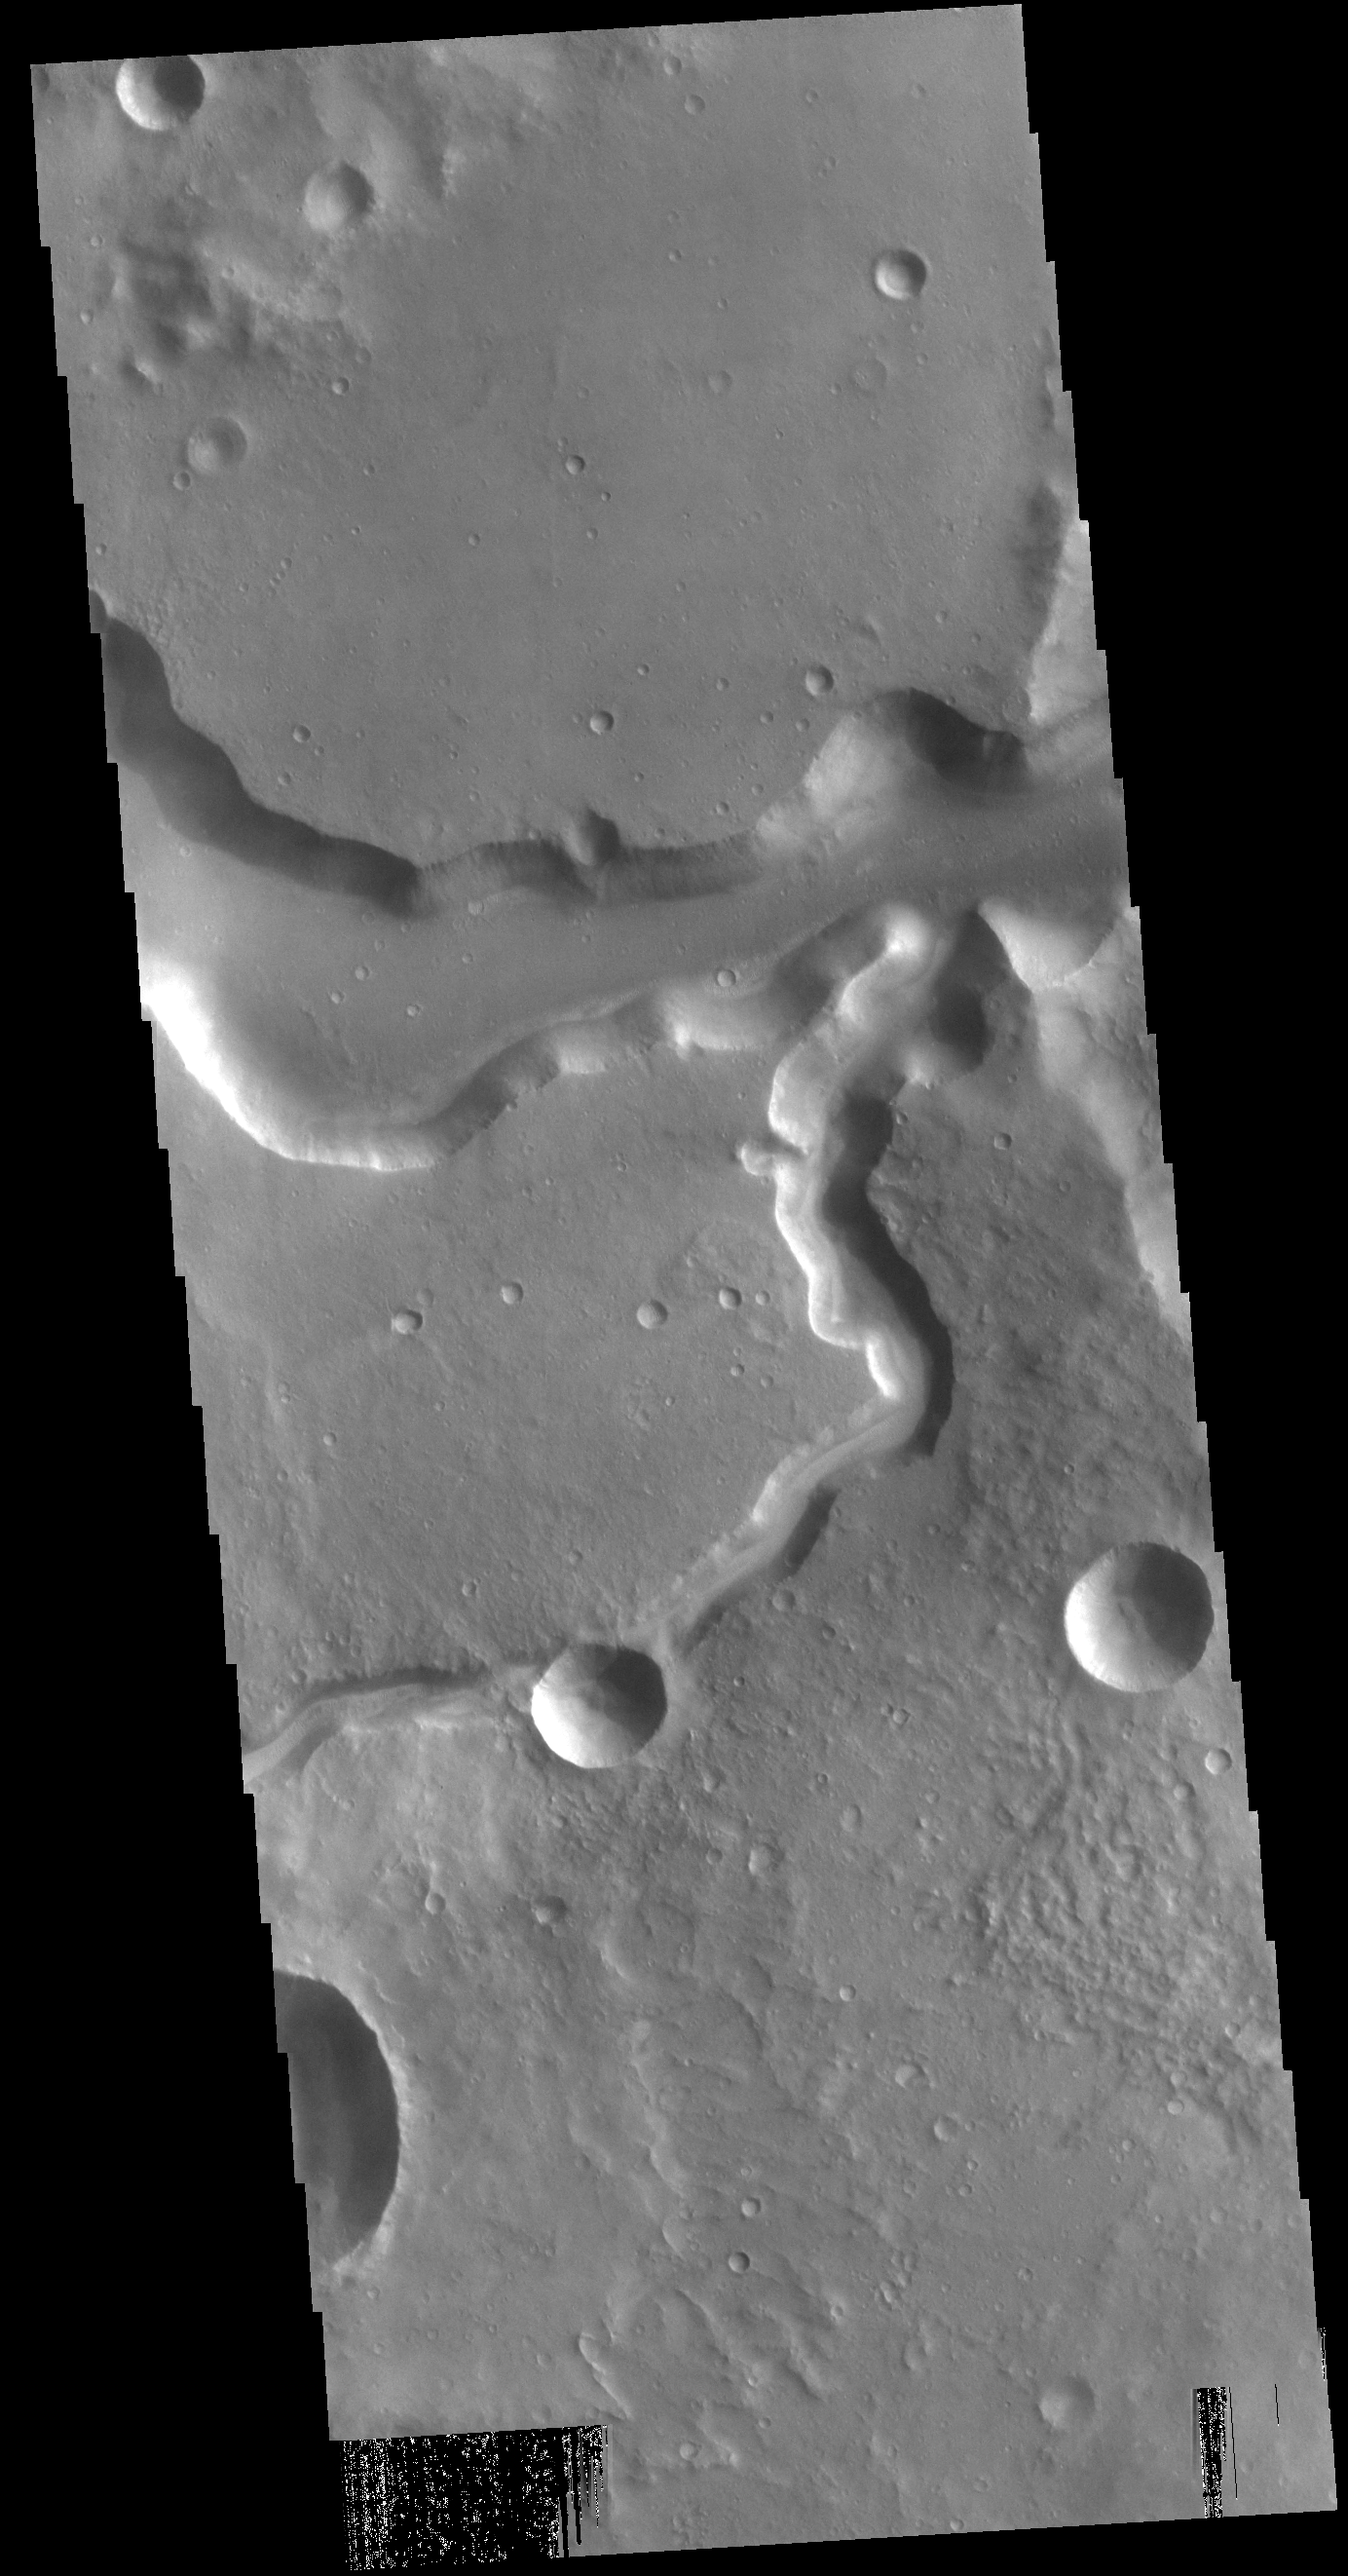

Bahram Vallis

Today’s VIS image shows a section of Bahram Vallis. This channel is located in northern Lunae Planum, south of Kasei Valles. Bharam Vallis drains from the higher elevations of Lunae Planum towards the Chryse Planitia basin. This channel is over 300km long (186miles).

Credit: NASA/JPL-Caltech/ASU